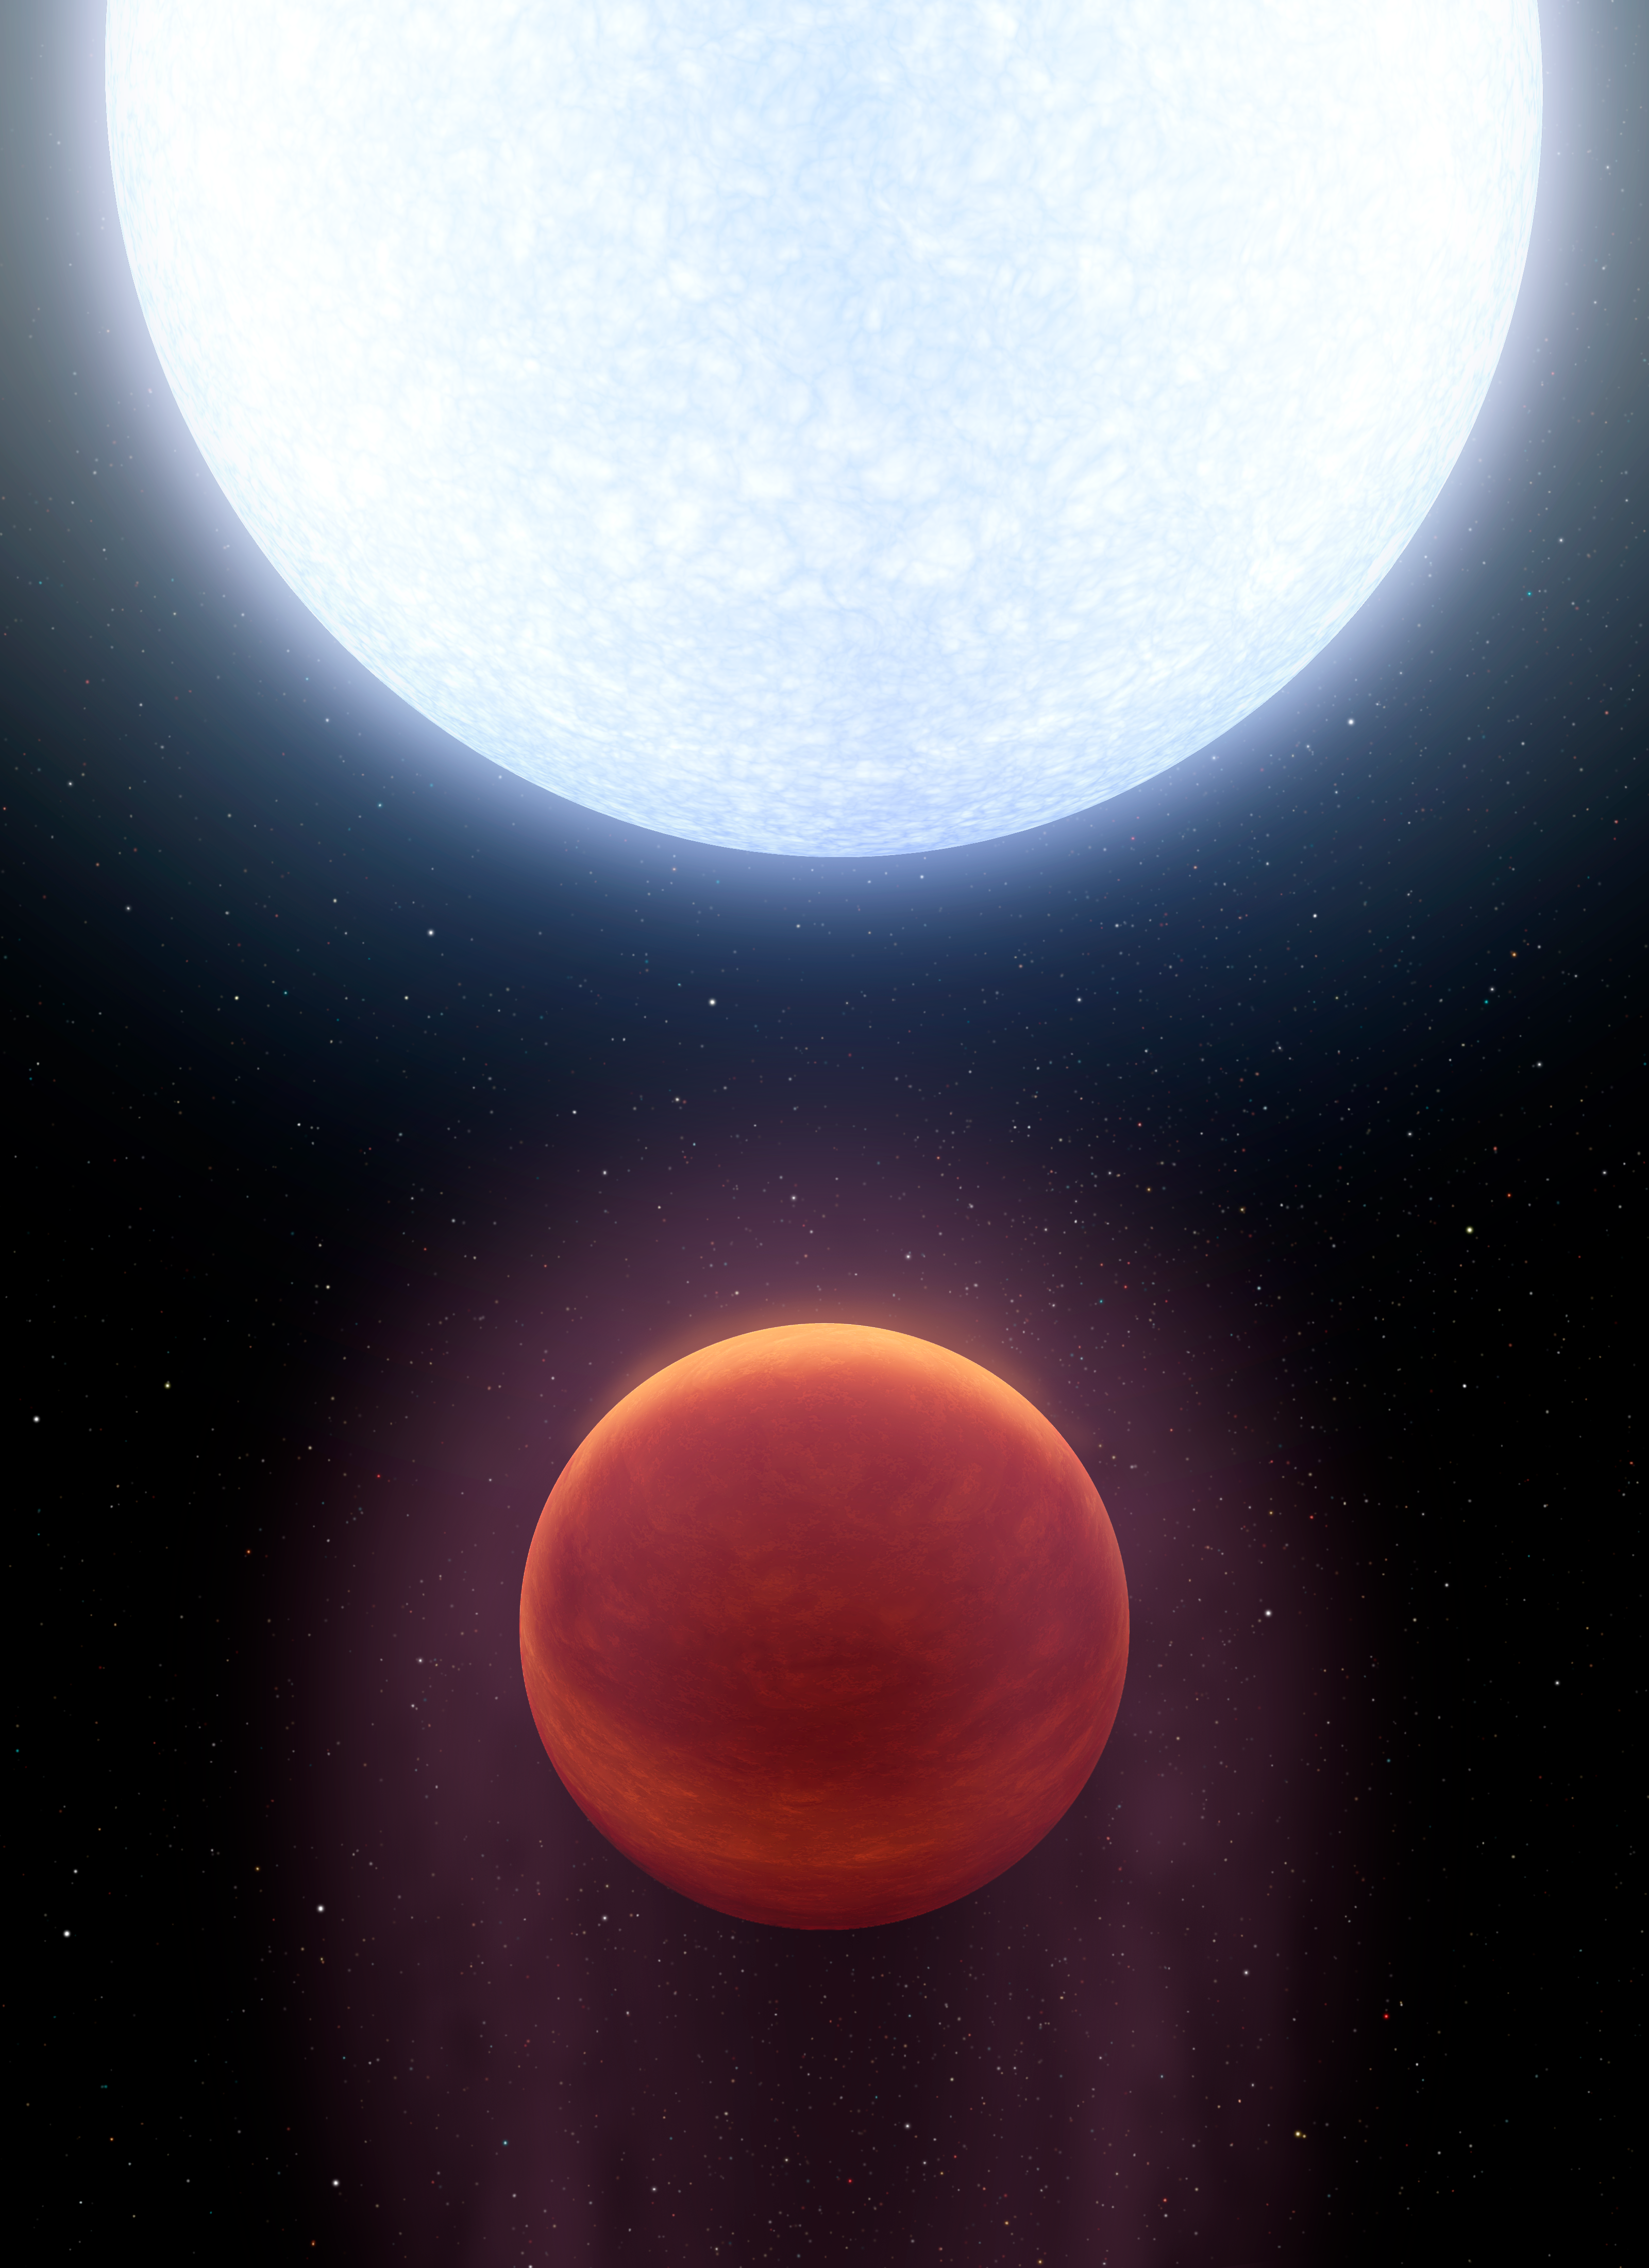

Kelt-9b: The Hottest Hot Jupiter (Tall)

This artist's concept shows planet KELT-9b orbiting its host star, KELT-9. It is the hottest gas giant planet discovered so far.

Now, a team of astronomers using NASA's Spitzer space telescope has found evidence that the heat is too much even for molecules to remain intact. Molecules of hydrogen gas are likely ripped apart on the dayside of KELT-9b, unable to re-form until their disjointed atoms flow around to the planet's nightside.

With a dayside temperature of more than 7,800 degrees Fahrenheit (4,600 Kelvin), KELT-9b is a planet that is hotter than most stars. But its star, called KELT-9, is even hotter -- a blue A-type star that is likely unraveling the planet through evaporation.

KELT-9b is a gas giant 2.8 times more massive than Jupiter, but only half as dense. Scientists would expect the planet to have a smaller radius, but the extreme radiation from its host star has caused the planet's atmosphere to puff up like a balloon.

The planet is also unusual in that it orbits perpendicular to the spin axis of the star. That would be analogous to the planet orbiting perpendicular to the plane of our solar system. One "year" on this planet is less than two days long.

The KELT-9 star is only 300 million years old, which is young in star time. It is more than twice as large, and nearly twice as hot, as our sun. Given that the planet's atmosphere is constantly blasted with high levels of ultraviolet radiation, the planet may even be shedding a tail of evaporated planetary material like a comet.

Credit: NASA/JPL-Caltech/R. Hurt (IPAC)